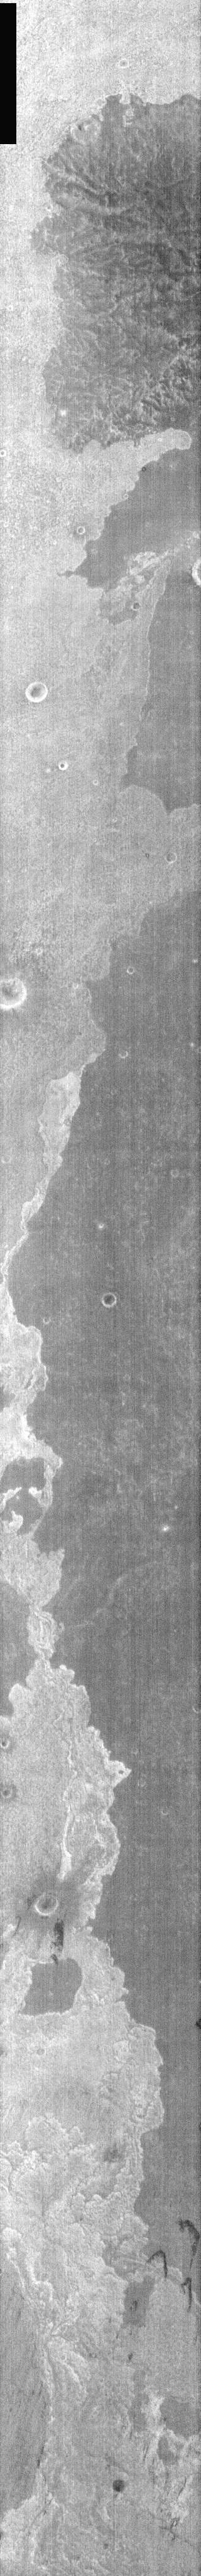

Nighttime Lava Flows

This nighttime IR image is of lava flows from Arsia Mons, the southernmost of the three Tharsis Montes. Lava flow surfaces are generally rough, and trap sand and dust with time. The addition of sand/dust will affect the nighttime IR appearance of the surface [dust cools quickly and is darker than slow cooling rocks in the nighttime IR]. The rough, rockier surface of young flows are brighter than the older dust covered flows.

Image information: IR instrument. Latitude -14, Longitude 247.4 East (112.6 West). 100 meter/pixel resolution.

Note: this THEMIS visual image has not been radiometrically nor geometrically calibrated for this preliminary release. An empirical correction has been performed to remove instrumental effects. A linear shift has been applied in the cross-track and down-track direction to approximate spacecraft and planetary motion. Fully calibrated and geometrically projected images will be released through the Planetary Data System in accordance with Project policies at a later time.

NASA’s Jet Propulsion Laboratory manages the 2001 Mars Odyssey mission for NASA’s Office of Space Science, Washington, D.C. The Thermal Emission Imaging System (THEMIS) was developed by Arizona State University, Tempe, in collaboration with Raytheon Santa Barbara Remote Sensing. The THEMIS investigation is led by Dr. Philip Christensen at Arizona State University. Lockheed Martin Astronautics, Denver, is the prime contractor for the Odyssey project, and developed and built the orbiter. Mission operations are conducted jointly from Lockheed Martin and from JPL, a division of the California Institute of Technology in Pasadena.

Credit: NASA/JPL/Arizona State University